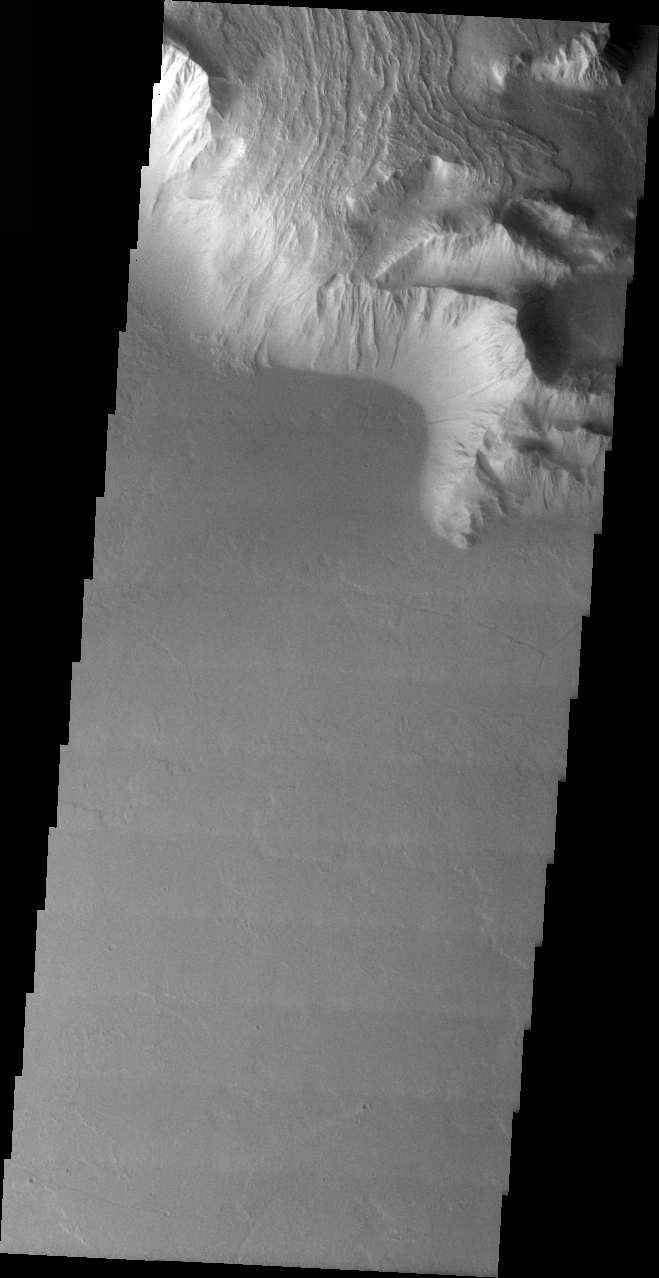

Olympus Mons Lava Flows

Released 6 April 2004

The Odyssey spacecraft has completed a full Mars year of observations of the red planet. For the next several weeks the Image of the Day will look back over this first mars year. It will focus on four themes: 1) the poles – with the seasonal changes seen in the retreat and expansion of the caps; 2) craters – with a variety of morphologies relating to impact materials and later alteration, both infilling and exhumation; 3) channels – the clues to liquid surface flow; and 4) volcanic flow features. While some images have helped answer questions about the history of Mars, many have raised new questions that are still being investigated as Odyssey continues collecting data as it orbits Mars.

This images was collected Aug. 14, 2003 during northern fall. The top of this image shows late stage volcanic flows coming down the side of Olympus Mons and flowing over the cliff-like margin of the volcano.

Image information: VIS instrument. Latitude 13.9, Longitude 228.5 East (131.5 West). 19 meter/pixel resolution.

Note: this THEMIS visual image has not been radiometrically nor geometrically calibrated for this preliminary release. An empirical correction has been performed to remove instrumental effects. A linear shift has been applied in the cross-track and down-track direction to approximate spacecraft and planetary motion. Fully calibrated and geometrically projected images will be released through the Planetary Data System in accordance with Project policies at a later time.

NASA’s Jet Propulsion Laboratory manages the 2001 Mars Odyssey mission for NASA’s Office of Space Science, Washington, D.C. The Thermal Emission Imaging System (THEMIS) was developed by Arizona State University, Tempe, in collaboration with Raytheon Santa Barbara Remote Sensing. The THEMIS investigation is led by Dr. Philip Christensen at Arizona State University. Lockheed Martin Astronautics, Denver, is the prime contractor for the Odyssey project, and developed and built the orbiter. Mission operations are conducted jointly from Lockheed Martin and from JPL, a division of the California Institute of Technology in Pasadena.

Credit: NASA/JPL/Arizona State University